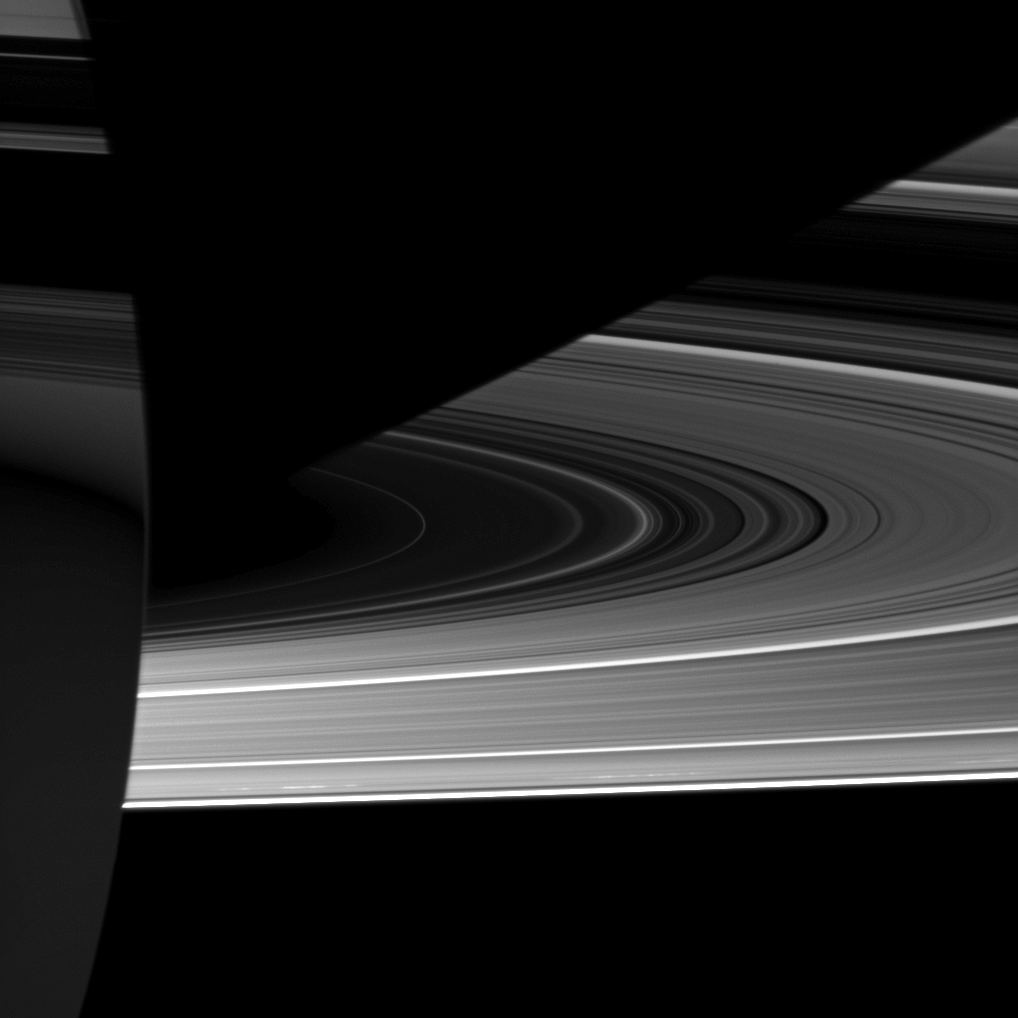

Light and Dark Tricks

Capturing the interplay between light and shadow, the Cassini spacecraft looks toward the night side of Saturn where sunlight reflected off the rings has dimly illuminated what would otherwise be the dark side of the planet.

Saturn’s southern hemisphere occupies the lower left of the image, and Cassini is looking up toward the rings here. The planet casts a shadow that cuts across the rings in the top right of the image. In the top left of the image, it seems that the rings are casting shadows on the planet. That is not the case. The dark areas in the top left are the rings themselves, and they are blocking Cassini’s view of the light that is reflected off the rings and onto the planet, as seen in the middle left and lower left of the image.

For a different perspective, see this view from the Solar System Simulator.

Some sunlight from the day side of the planet scatters through the planet’s atmosphere and illuminates the limb of Saturn in the middle left of the image. See PIA12705 and PIA12603 for similar views and to learn more.

This view looks toward the southern, unilluminated side of the rings from about 4 degrees below the ringplane.

The image was taken in visible light with the Cassini spacecraft wide-angle camera on Sept. 2, 2010. The view was obtained at a distance of approximately 435,000 kilometers (270,000 miles) from Saturn and at a Sun-Saturn-spacecraft, or phase, angle of 178 degrees. Image scale is 22 kilometers (14 miles) per pixel.

The Cassini-Huygens mission is a cooperative project of NASA, the European Space Agency and the Italian Space Agency. The Jet Propulsion Laboratory, a division of the California Institute of Technology in Pasadena, manages the mission for NASA’s Science Mission Directorate, Washington, D.C. The Cassini orbiter and its two onboard cameras were designed, developed and assembled at JPL. The imaging operations center is based at the Space Science Institute in Boulder, Colo.

Credit: NASA/JPL/Space Science Institute